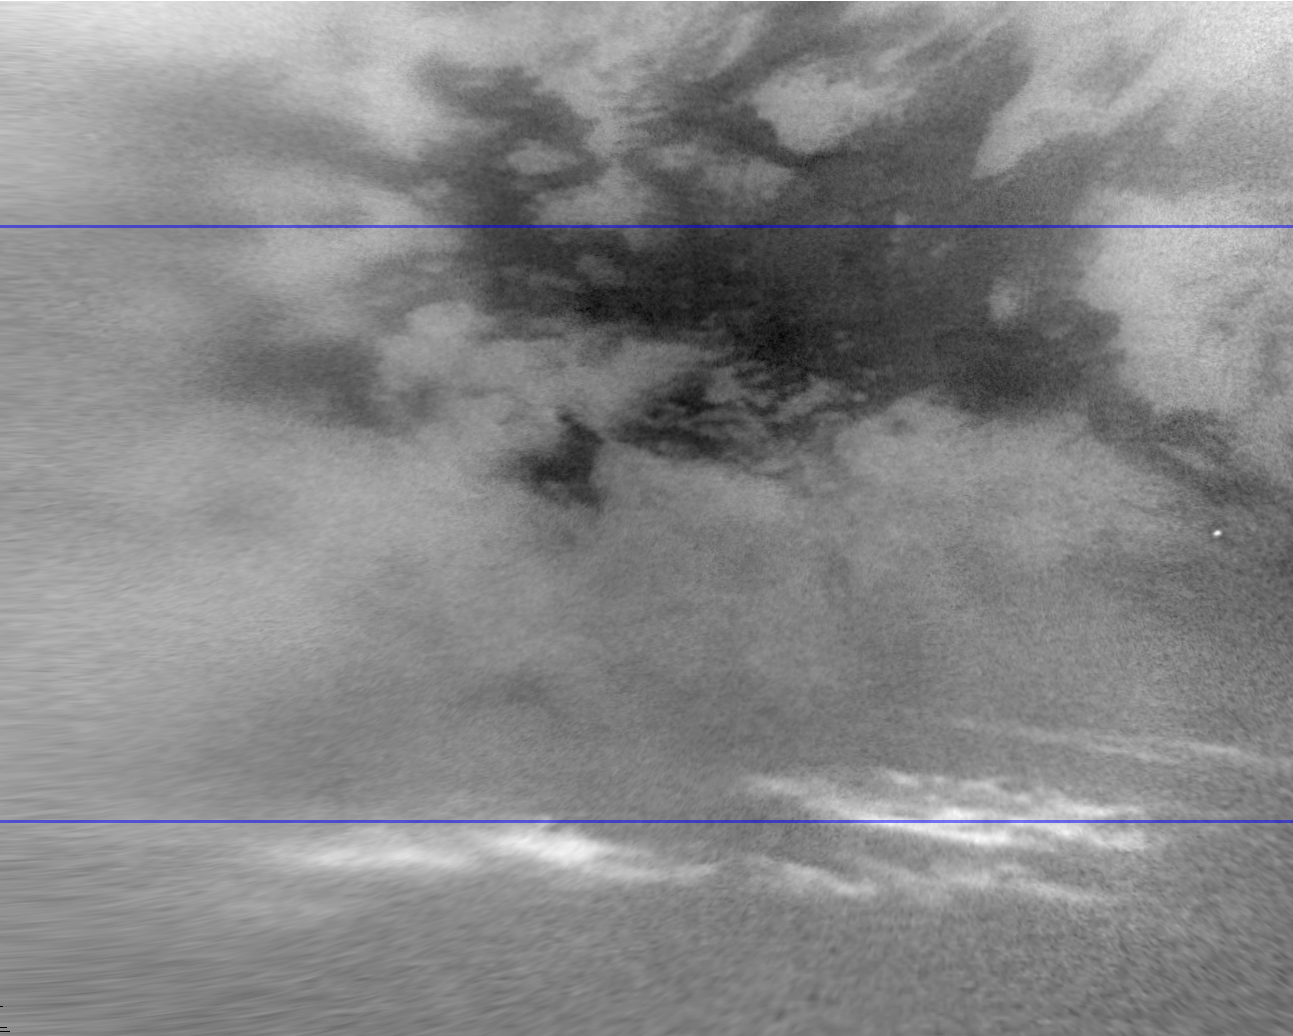

Titan’s Moving Mid-Latitude Clouds

This movie shows clouds in the mid-southern latitudes of Saturn’s largest moon, Titan, in a series of images captured by NASA’s Cassini spacecraft a few months after fall began in the southern hemisphere.

Methane clouds in the troposphere, the lowest part of the atmosphere, appear white here and are concentrated in a band between 45 and 63 degrees south latitude. In the annotated version of the movie, a blue line shows the location of the equator at the top of the frame, and a second blue line marks the median latitude of the cloud field at 53 degrees south latitude. The darkest areas are surface features, which have a low albedo, meaning they do not reflect much light. The movie shows the clouds moving east across an area south of the dark region Belet, which is at the top of the frame. (Belet looks dark because it is made from different materials than neighboring areas.) These seven images were captured over a period of about 24 hours from Dec. 13 to 14, 2009.

Over the past several years, Cassini has consistently observed clouds at Titan’s mid-southern latitudes. More recent images also show clouds close to the moon’s equator (see PIA12810). These observations provide evidence of a seasonal shift of Titan’s weather systems to low latitudes following the Saturnian system’s August 2009 equinox. (During equinox, the sun lies directly over the equator.) See PIA11667 to learn how the sun’s illumination of the Saturnian system changed during the equinox transition to spring in the northern hemispheres and to fall in the southern hemispheres of the planet and its moons.

In 2004, during Titan’s late southern summer, extensive cloud systems were common in Titan’s south polar region (see PIA06110, PIA06124 and PIA06241). Since 2005, southern polar cloud systems have been observed infrequently, and one year after the equinox, which happens once in roughly 15 Earth years, extensive near-equatorial clouds have been seen.

The cloud patterns observed from late southern summer to early southern fall on Titan suggest that Titan’s global atmospheric circulation is influenced by both the atmosphere and the surface. The temperature of the surface responds more rapidly to changes in illumination than does the cold, thick atmosphere. Outbreaks such as the clouds seen here may be the Titan equivalent of what creates Earth’s tropical rainforest climates, even though the delayed reaction to the change of seasons and the apparently sudden shift is more reminiscent of the behavior over Earth’s tropical oceans than over tropical land areas.

See PIA12811 and PIA12812 for other recent movies showing clouds near the moon’s north pole.

Scientists calculate wind speeds up to about 10 meters per second (22 miles per hour) in these images, based on tracking of individual cloud features. Cosmic ray hits on the camera detectors appear as bright dots in some frames of the movie.

This view looks toward the southern, trailing hemisphere of Titan (5,150 kilometers or 3,200 miles across). The images have been re-projected to a simple cylindrical projection centered on terrain at 32 degrees south latitude, 263 degrees west longitude. Image scale is 4 kilometers (2.5 miles) per pixel.

The images were taken with the Cassini spacecraft narrow-angle camera using a spectral filter sensitive to wavelengths of near-infrared light centered at 938 nanometers. The view was obtained at a distance of approximately 929,000 kilometers (577,000 miles) from Titan.

The Cassini-Huygens mission is a cooperative project of NASA, the European Space Agency and the Italian Space Agency. The Jet Propulsion Laboratory, a division of the California Institute of Technology in Pasadena, manages the mission for NASA’s Science Mission Directorate in Washington. The Cassini orbiter and its two onboard cameras were designed, developed and assembled at JPL. The imaging team is based at the Space Science Institute, Boulder, Colo.

Credit: NASA/JPL/Space Science Institute